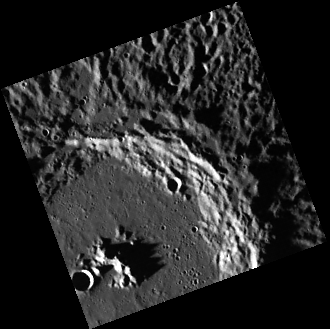

Good Things Come in Small Packages

This image, taken with the Wide Angle Camera (WAC), shows an unnamed complex crater not far from Mercury’s northern pole. Though small, the image still gives us an excellent view of many of the crater’s features, including a central peak and its shadow, some smooth impact melt pools on the rim, secondary crater chains and clusters on the smooth floor, and an un-weathered ejecta blanket. The impact melt pools and texture of the eject blanket suggest that this is a relatively young crater. The small size of the image is due to binning, a data processing technique in which data volume is reduced by combining groups of pixels into a single pixel, reducing the overall number of pixels and thus reducing the size of the image data file that must be stored on the spacecraft and transmitted to Earth.

This image was acquired as part of MDIS’s color base map. The color base map is composed of WAC images taken through eight different narrow-band color filters and will cover more than 90% of Mercury’s surface with an average resolution of 1 kilometer/pixel (0.6 miles/pixel). The highest-quality color images are obtained for Mercury’s surface when both the spacecraft and the Sun are overhead, so these images typically are taken with viewing conditions of low incidence and emission angles.

The MESSENGER spacecraft is the first ever to orbit the planet Mercury, and the spacecraft’s seven scientific instruments and radio science investigation are unraveling the history and evolution of the Solar System’s innermost planet. Visit the Why Mercury? section of this website to learn more about the key science questions that the MESSENGER mission is addressing. During the one-year primary mission, MDIS is scheduled to acquire more than 75,000 images in support of MESSENGER’s science goals.

Date acquired: September 17, 2011
Image Mission Elapsed Time (MET): 224720885
Image ID: 769834
Instrument: Wide Angle Camera (WAC) of the Mercury Dual Imaging System (MDIS)
WAC filter: 10 (898 nanometers)
Center Latitude: 73.33°
Center Longitude: 68.82° E
Resolution: 341 meters/pixel
Scale: The distance from the central peak to the crater rim is about 43 km (26.7 miles).
Incidence Angle: 84.2°
Emission Angle: 0.1°
Phase Angle: 84.2°

These images are from MESSENGER, a NASA Discovery mission to conduct the first orbital study of the innermost planet, Mercury. For information regarding the use of images, see the MESSENGER image use policy.

Credit: NASA/Johns Hopkins University Applied Physics Laboratory/Carnegie Institution of Washington